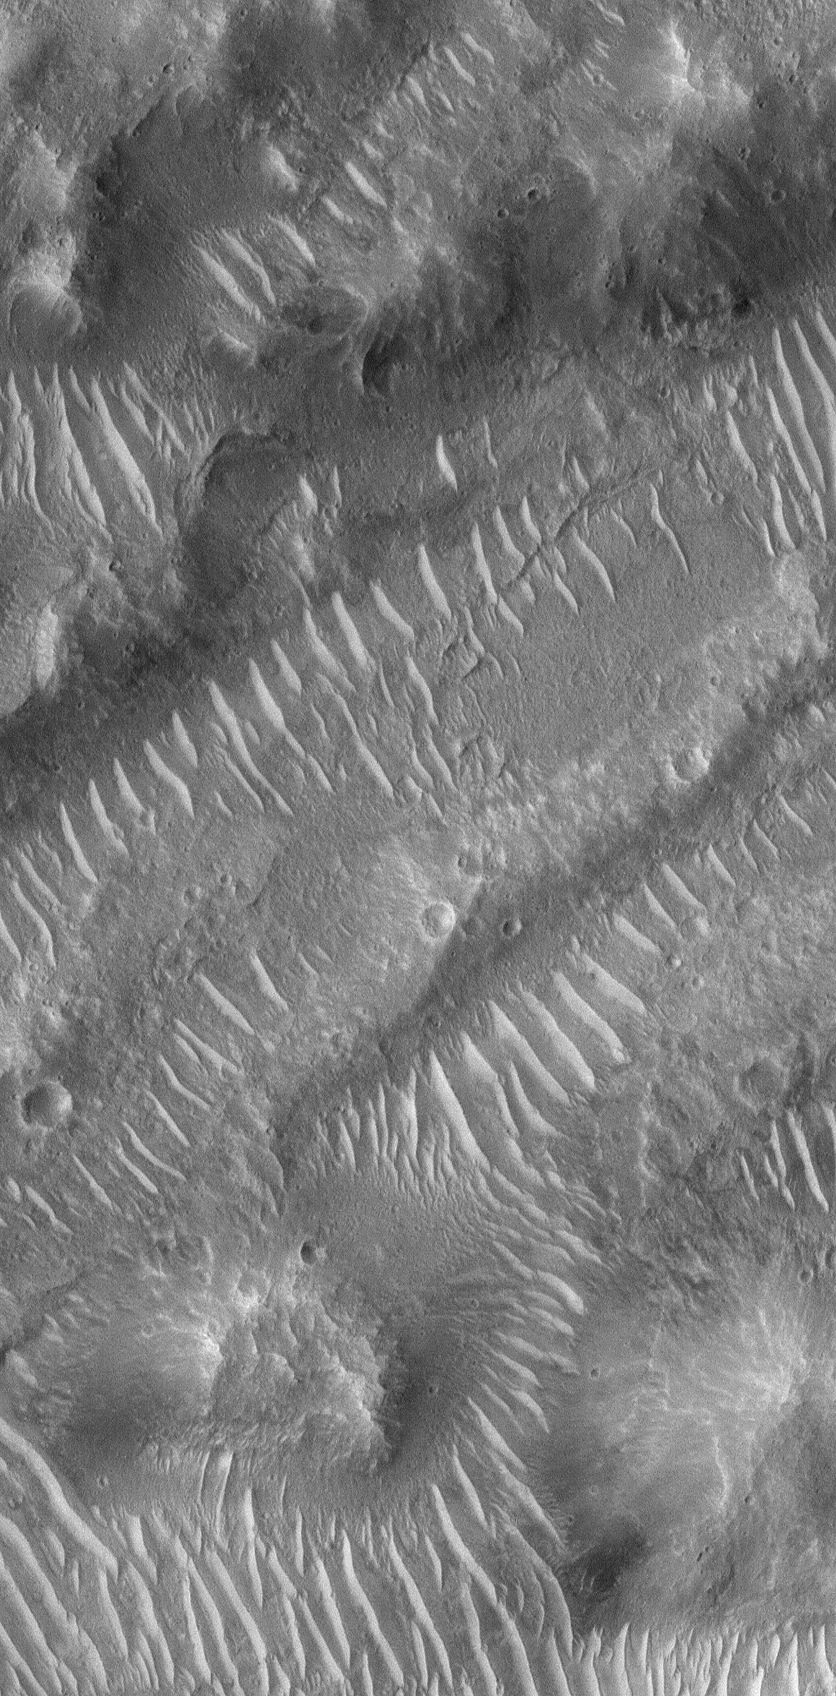

Bedforms in Maja Valles

8 October 2004
This Mars Global Surveyor (MGS) Mars Orbiter Camera (MOC) image shows large, light-toned, ripple-like windblown bedforms in a portion of the giant flood channel complex, Maja Valles. Ripples such as these are very common on Mars but not very well understood. They are larger than most ripples on Earth, and smaller than typical dunes. They are usually old, and probably immobile, features. Sometimes, larger, dark sand dunes are seen riding over them (although that is not the case here). If similarly-sized ripples were to be investigated by a Mars rover, they would probably provide critical information that would help determine the nature of bedforms like these all over Mars. The Maja Valles scene shown here is located near 17.7°N, 54.8°W, and covers an area about 1.4 km (0.9 mi) wide. Sunlight illuminates the scene from the lower left.

Credit: NASA/JPL/Malin Space Science Systems